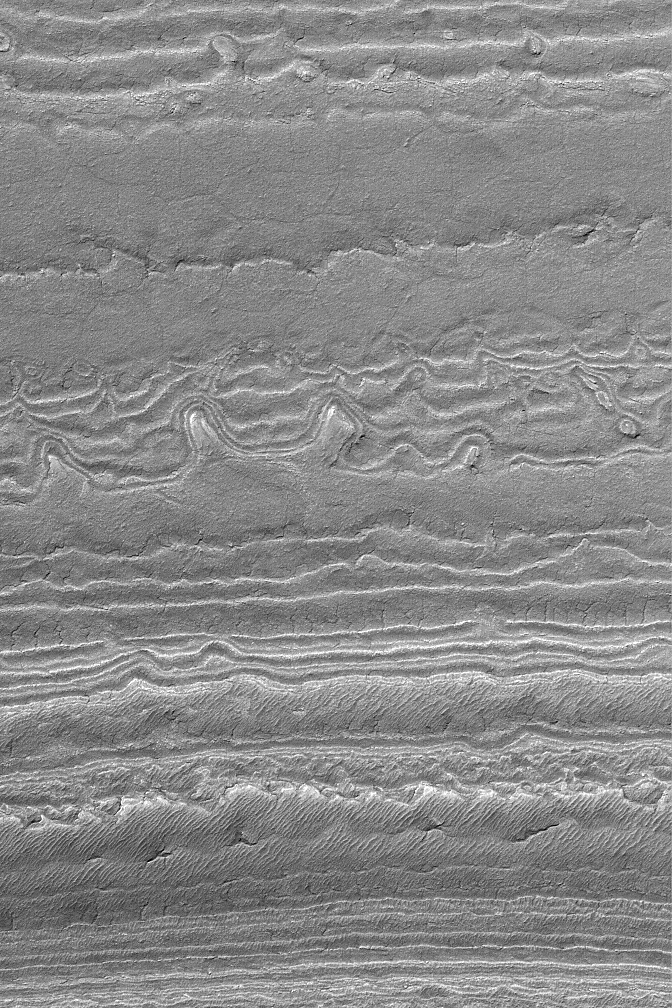

South Polar Layers

MGS MOC Release No. MOC2-548, 18 November 2003

The south polar region of Mars exhibits thick exposures of layered sediment. This Mars Global Surveyor (MGS) Mars Orbiter Camera (MOC) picture shows an example of layers exposed on a slope. The image was obtained during southern summer in early November 2003. Sunlight illuminates the layers from the upper left; the lowest layers are at the top of the image; the slope goes up-hill toward the bottom. This area is located near 86.0°S, 182.4°W, and covers an area approximately 3 km (1.9 mi) wide.

Credit: NASA/JPL/Malin Space Science Systems